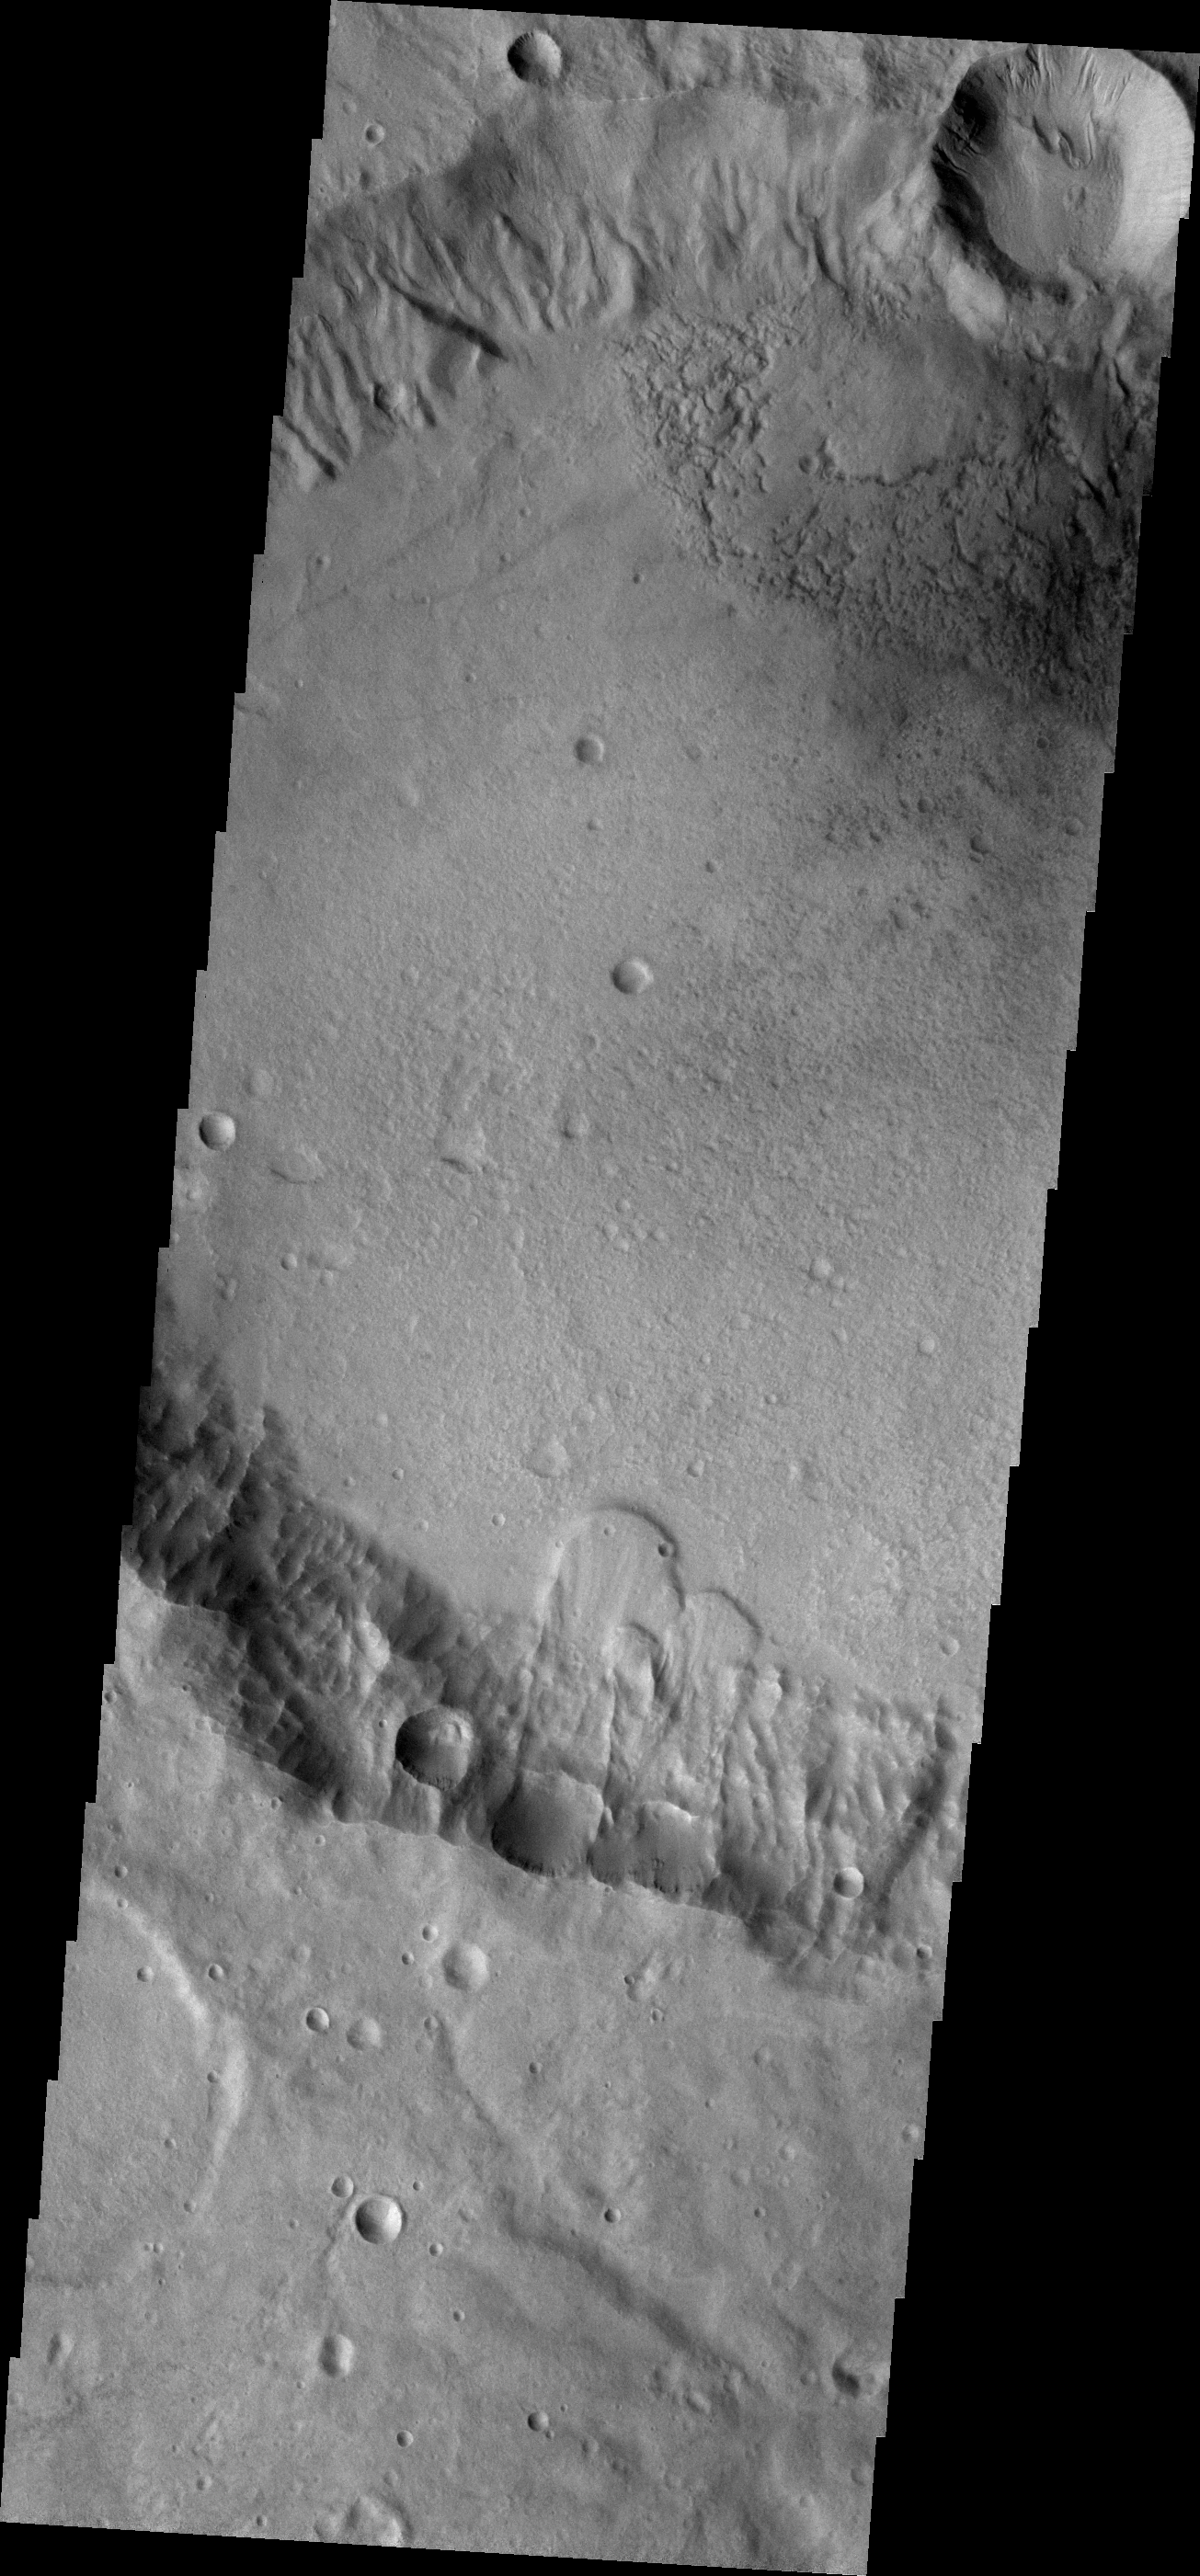

Landslides

Several landslide deposits are visible in this VIS image of an unnamed crater in Terra Cimmeria. The bowl shaped depressions near the top of the crater rim are where the landslides started.

Credit: NASA/JPL-Caltech/ASU